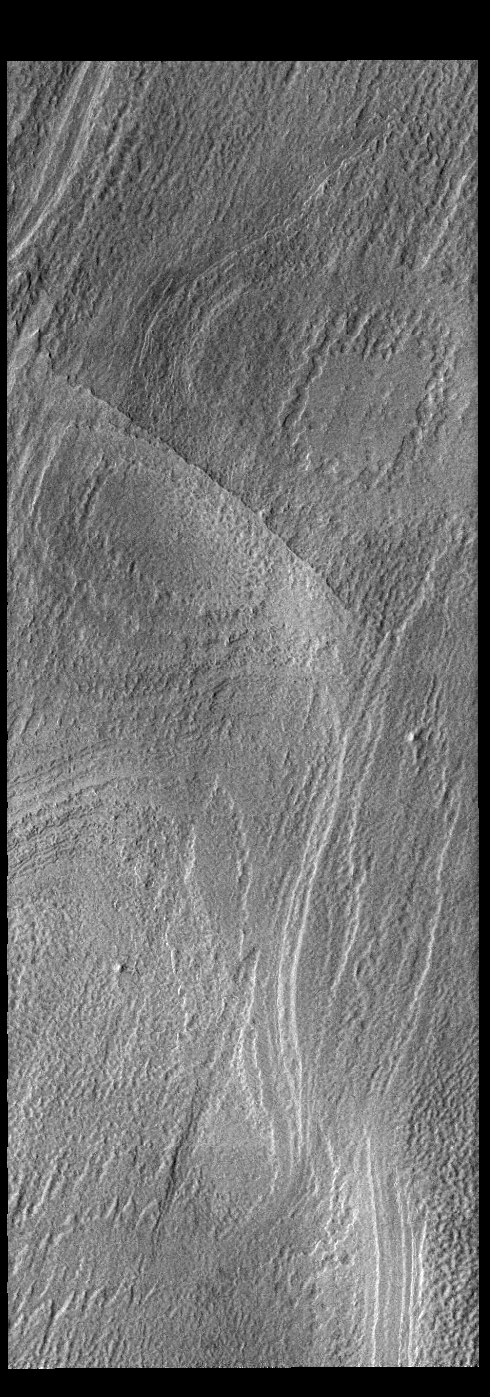

South Polar Cap

Today’s VIS image shows part of the south polar cap. Taken in summer, the CO2 (dry ice) cap shows the layering of ice and dust that formed over millions of years.

Credit: NASA/JPL-Caltech/ASU